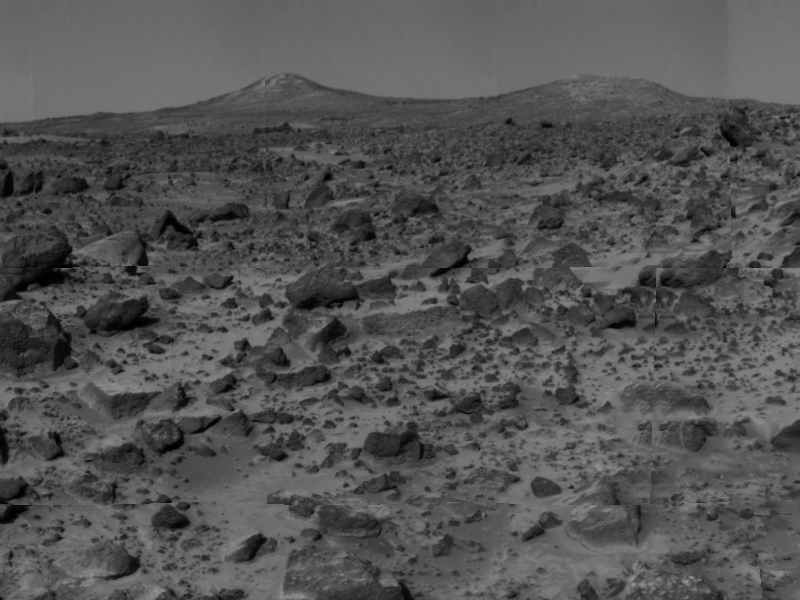

Twin Peaks

The two hills in the distance, approximately one to two kilometers away, have been dubbed the “Twin Peaks” and are of great interest to Pathfinder scientists as objects of future study. The white areas on the left hill, called the “Ski Run” by scientists, may have been formed by hydrologic processes.

The image was taken by the Imager for Mars Pathfinder (IMP) after its deployment on Sol 3. Mars Pathfinder was developed and managed by the Jet Propulsion Laboratory (JPL) for the National Aeronautics and Space Administration. The IMP was developed by the University of Arizona Lunar and Planetary Laboratory under contract to JPL. Peter Smith is the Principal Investigator.

Photojournal note: Sojourner spent 83 days of a planned seven-day mission exploring the Martian terrain, acquiring images, and taking chemical, atmospheric and other measurements. The final data transmission received from Pathfinder was at 10:23 UTC on September 27, 1997. Although mission managers tried to restore full communications during the following five months, the successful mission was terminated on March 10, 1998.

Credit: NASA/JPL